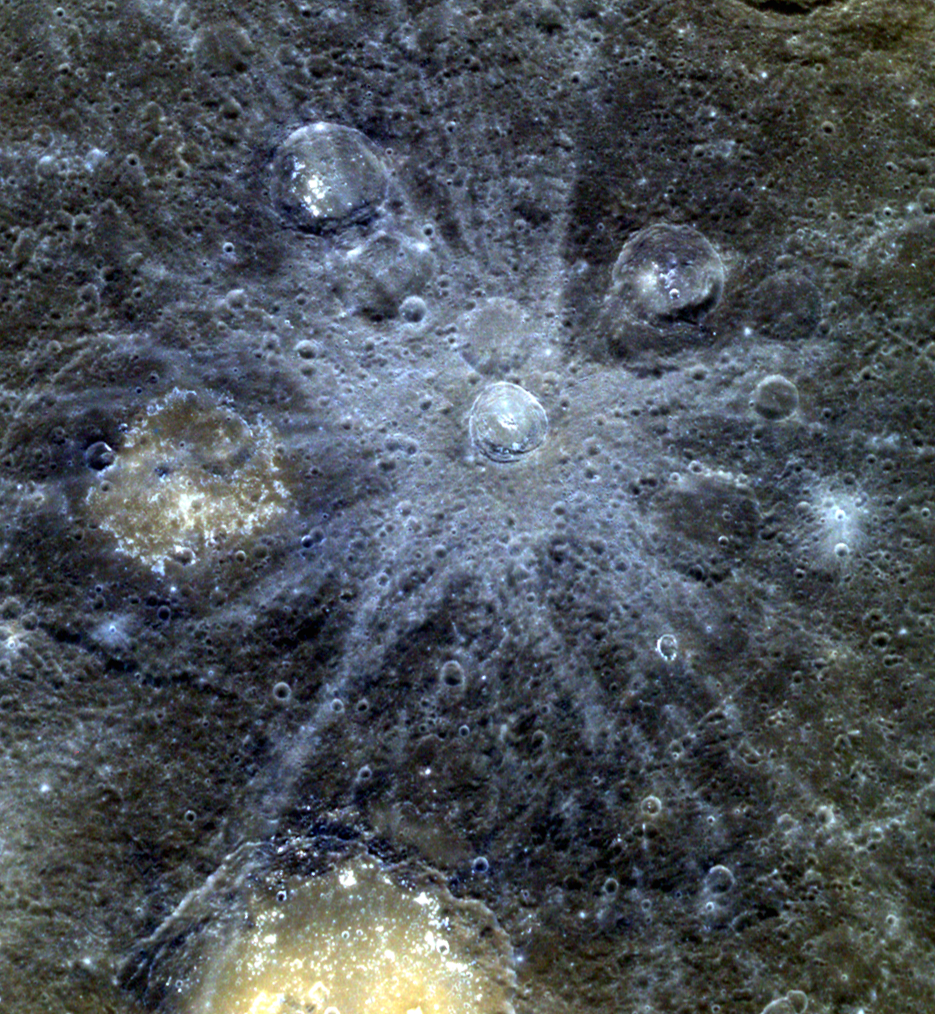

Blue Rays

The beautiful blue rays of Bek dominate this scene, covering nearby craters with wisps of fresh material. Lermontov crater, seen at the bottom of the image, is thought to have been the site of explosive volcanic eruptions.

The images in this mosaic were acquired as high-resolution targeted color observations. Targeted color observations are images of a small area on Mercury’s surface at resolutions higher than the 1-kilometer/pixel 8-color base map. During MESSENGER’s one-year primary mission, hundreds of targeted color observations were obtained. During MESSENGER’s extended mission, high-resolution targeted color observations are more rare, as the 3-color base map is covering Mercury’s northern hemisphere with the highest-resolution color images that are possible.

Date acquired: April 12, 2011
Image Mission Elapsed Time (MET): 211111707, 211111727, 211111711
Image ID: 122544, 122549, 122545
Instrument: Wide Angle Camera (WAC) of the Mercury Dual Imaging System (MDIS)
WAC filters: 9, 7, 6 (996, 748, 433 nanometers) in red, green, and blue
Center Latitude: 21.31°
Center Longitude: 308.8° E
Resolution: 401 meters/pixel
Scale: The bright-rayed crater Bek is 32 km (20 mi.) in diameter
Incidence Angle: 25.8°
Emission Angle: 30.0°
Phase Angle: 55.9°

The MESSENGER spacecraft is the first ever to orbit the planet Mercury, and the spacecraft’s seven scientific instruments and radio science investigation are unraveling the history and evolution of the Solar System’s innermost planet. Visit the Why Mercury? section of this website to learn more about the key science questions that the MESSENGER mission is addressing. During the one-year primary mission, MDIS acquired 88,746 images and extensive other data sets. MESSENGER is now in a year-long extended mission, during which plans call for the acquisition of more than 80,000 additional images to support MESSENGER’s science goals.

For information regarding the use of images, see the MESSENGER image use policy.

Credit: NASA/Johns Hopkins University Applied Physics Laboratory/Carnegie Institution of Washington